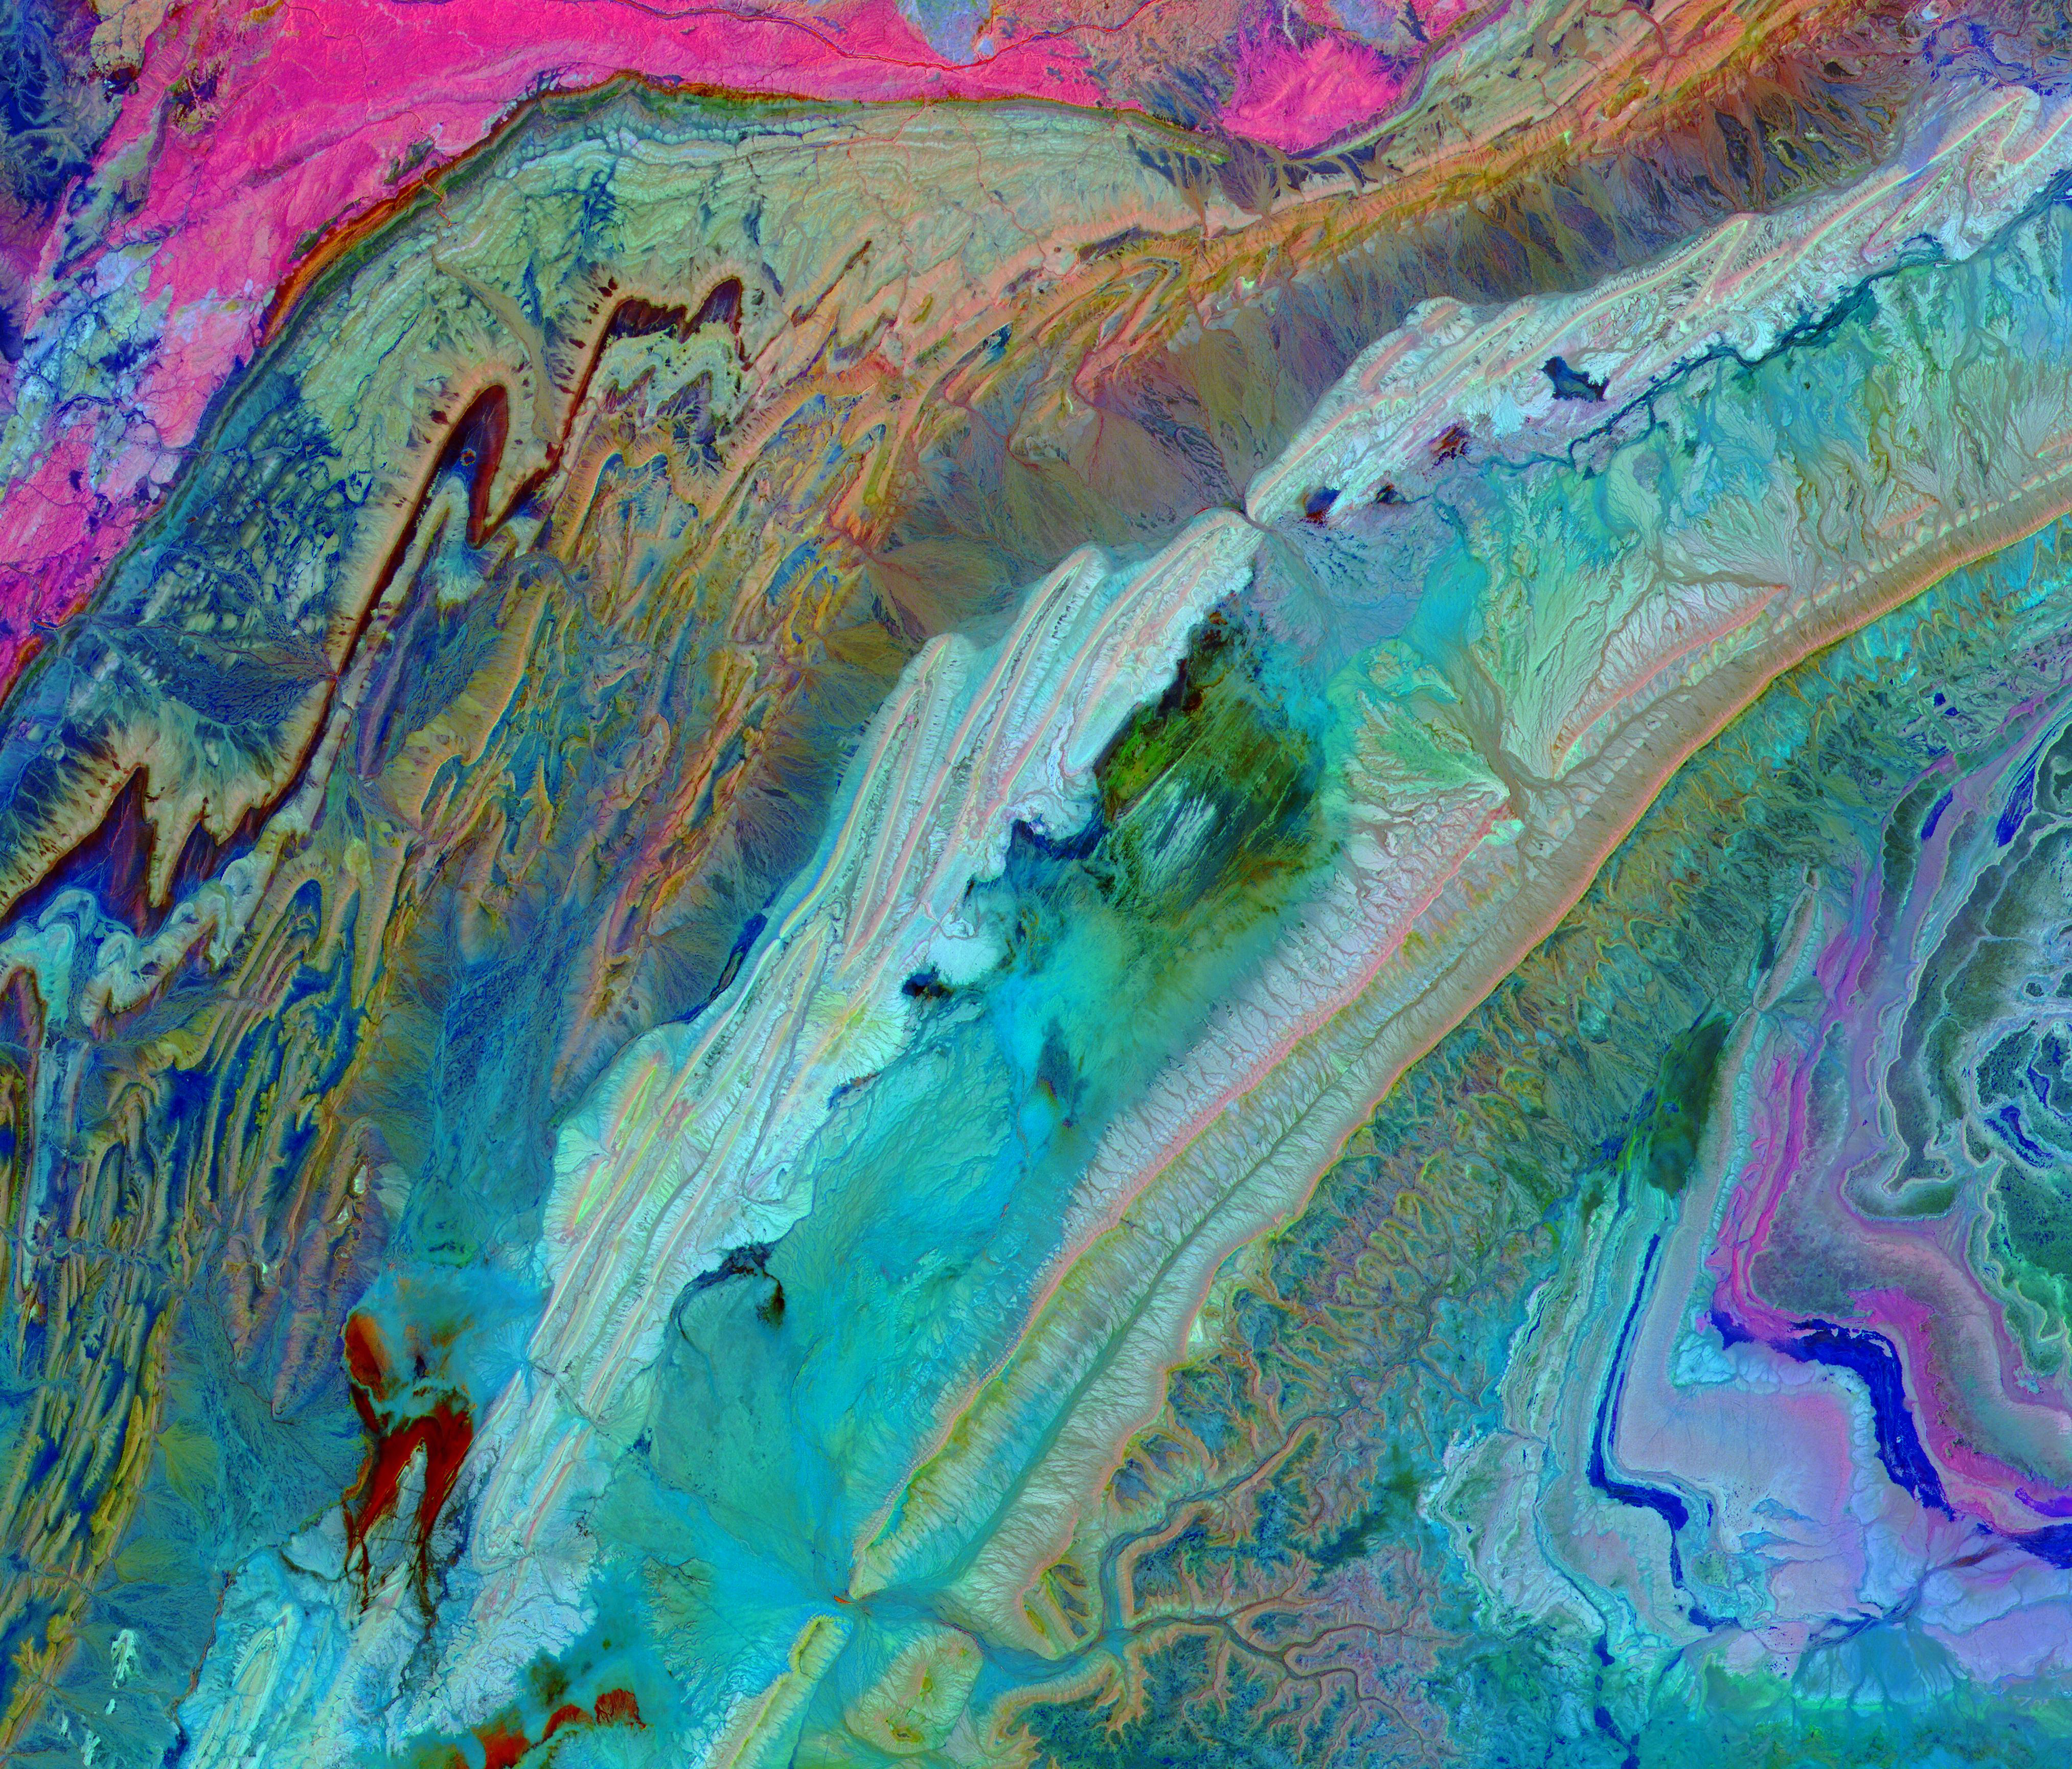

Anti-Atlas Mtns., Morocco

The Anti-Atlas Mountains of Morocco formed as a result of the collision of the African and Eurasian tectonic plates about 80 million years ago. This collision destroyed the Tethys Ocean; the limestone, sandstone, claystone, and gypsum layers that formed the ocean bed were folded and crumpled to create the Anti-Atlas Mountains. In this ASTER image of southwest Morocco, visible, near infrared, and short wavelength infrared bands are combined to dramatically highlight the different rock types, and illustrate the complex folding. The ability to map geology using ASTER data is enhanced by bands that are sensitive to differences in rock mineralogy. The image was acquired on November 5, 2007, covers an area of 51.9 by 60.8 km, and is located at 28.1 degrees north and 10.7 degrees west.

With its 14 spectral bands from the visible to the thermal infrared wavelength region and its high spatial resolution of about 50 to 300 feet (15 to 90 meters), ASTER images Earth to map and monitor the changing surface of our planet. ASTER is one of five Earth-observing instruments launched Dec. 18, 1999, on Terra. The instrument was built by Japan’s Ministry of Economy, Trade and Industry. A joint U.S./Japan science team is responsible for validation and calibration of the instrument and data products.

The broad spectral coverage and high spectral resolution of ASTER provides scientists in numerous disciplines with critical information for surface mapping and monitoring of dynamic conditions and temporal change. Example applications are monitoring glacial advances and retreats; monitoring potentially active volcanoes; identifying crop stress; determining cloud morphology and physical properties; wetlands evaluation; thermal pollution monitoring; coral reef degradation; surface temperature mapping of soils and geology; and measuring surface heat balance.

The U.S. science team is located at NASA’s Jet Propulsion Laboratory in Pasadena, Calif. The Terra mission is part of NASA’s Science Mission Directorate, Washington.

Credit: NASA/METI/AIST/Japan Space Systems, and U.S./Japan ASTER Science Team